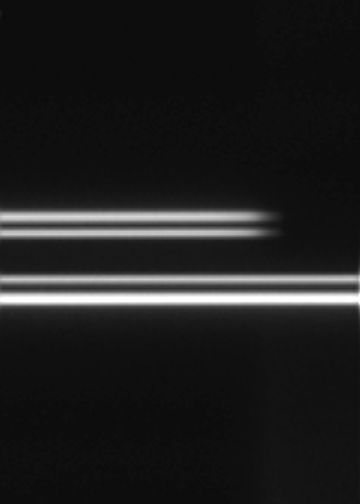

Rings’ Disappearing Act

Cassini imaging scientists use special images like this one, which shows the far side of Saturn’s rings disappearing behind the planet’s outer atmosphere, to probe the vertical structure of Saturn’s high altitude haze.

This image was acquired from above Saturn’s ring plane, and thus shows the unlit side of the rings. From this perspective, the dark areas correspond to dense regions of the rings where little light penetrates; the brighter ring sections are less dense areas that light can pass through. Here, the bright, outer ring is the A Ring, and the gap between the two visible rings is the densest part of the B ring. The inner, somewhat fainter ring is the outer part of the C ring grading into the inner B Ring. The view is toward the night side of Saturn.

The image was taken in visible light with the Cassini spacecraft narrow-angle camera on March 11, 2005, at a distance of approximately 1.3 million kilometers (618,000 miles) from Saturn. The image scale is 9 kilometers (6 miles) per pixel. The image has been contrast-enhanced and magnified by a factor of three to aid visibility.

The Cassini-Huygens mission is a cooperative project of NASA, the European Space Agency and the Italian Space Agency. The Jet Propulsion Laboratory, a division of the California Institute of Technology in Pasadena, manages the mission for NASA’s Science Mission Directorate, Washington, D.C. The Cassini orbiter and its two onboard cameras were designed, developed and assembled at JPL. The imaging team is based at the Space Science Institute, Boulder, Colo.

Credit: NASA/JPL/Space Science Institute